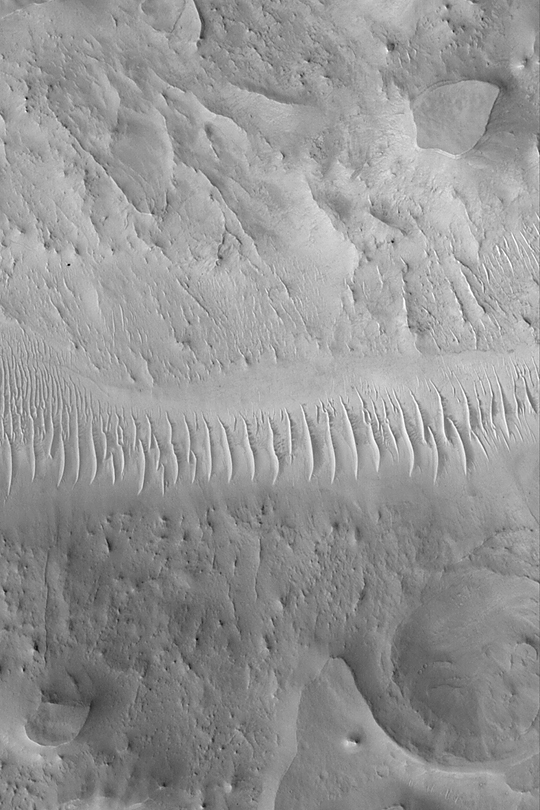

Southern Auqakuh Vallis

MGS MOC Release No. MOC2-421, 14 July 2003

Auqakuh Vallis located in northeastern Arabia Terra, an eroded, cratered highland terrain. Because erosion has removed hundreds of meters (or more) of material from the terrain surrounding Auqakuh Vallis, the valley today appears to be much shallower and wider than it was when it formed. This Mars Global Surveyor (MGS) Mars Orbiter Camera (MOC) image shows a shallow reach of the valley at its southernmost extent. The valley floor runs east-west (left-right) across the center of this picture. The floor of the valley has several dozen large, windblown ripples on it. The surrounding terrain has been eroded to form mesas and a few nearly-straight ridges known as dikes. This picture, acquired in July 2003, is located near 27.7°N, 298.0°W. The image covers an area 3 km (1.9 mi) across and is illuminated from the lower left.

Credit: NASA/JPL/Malin Space Science Systems